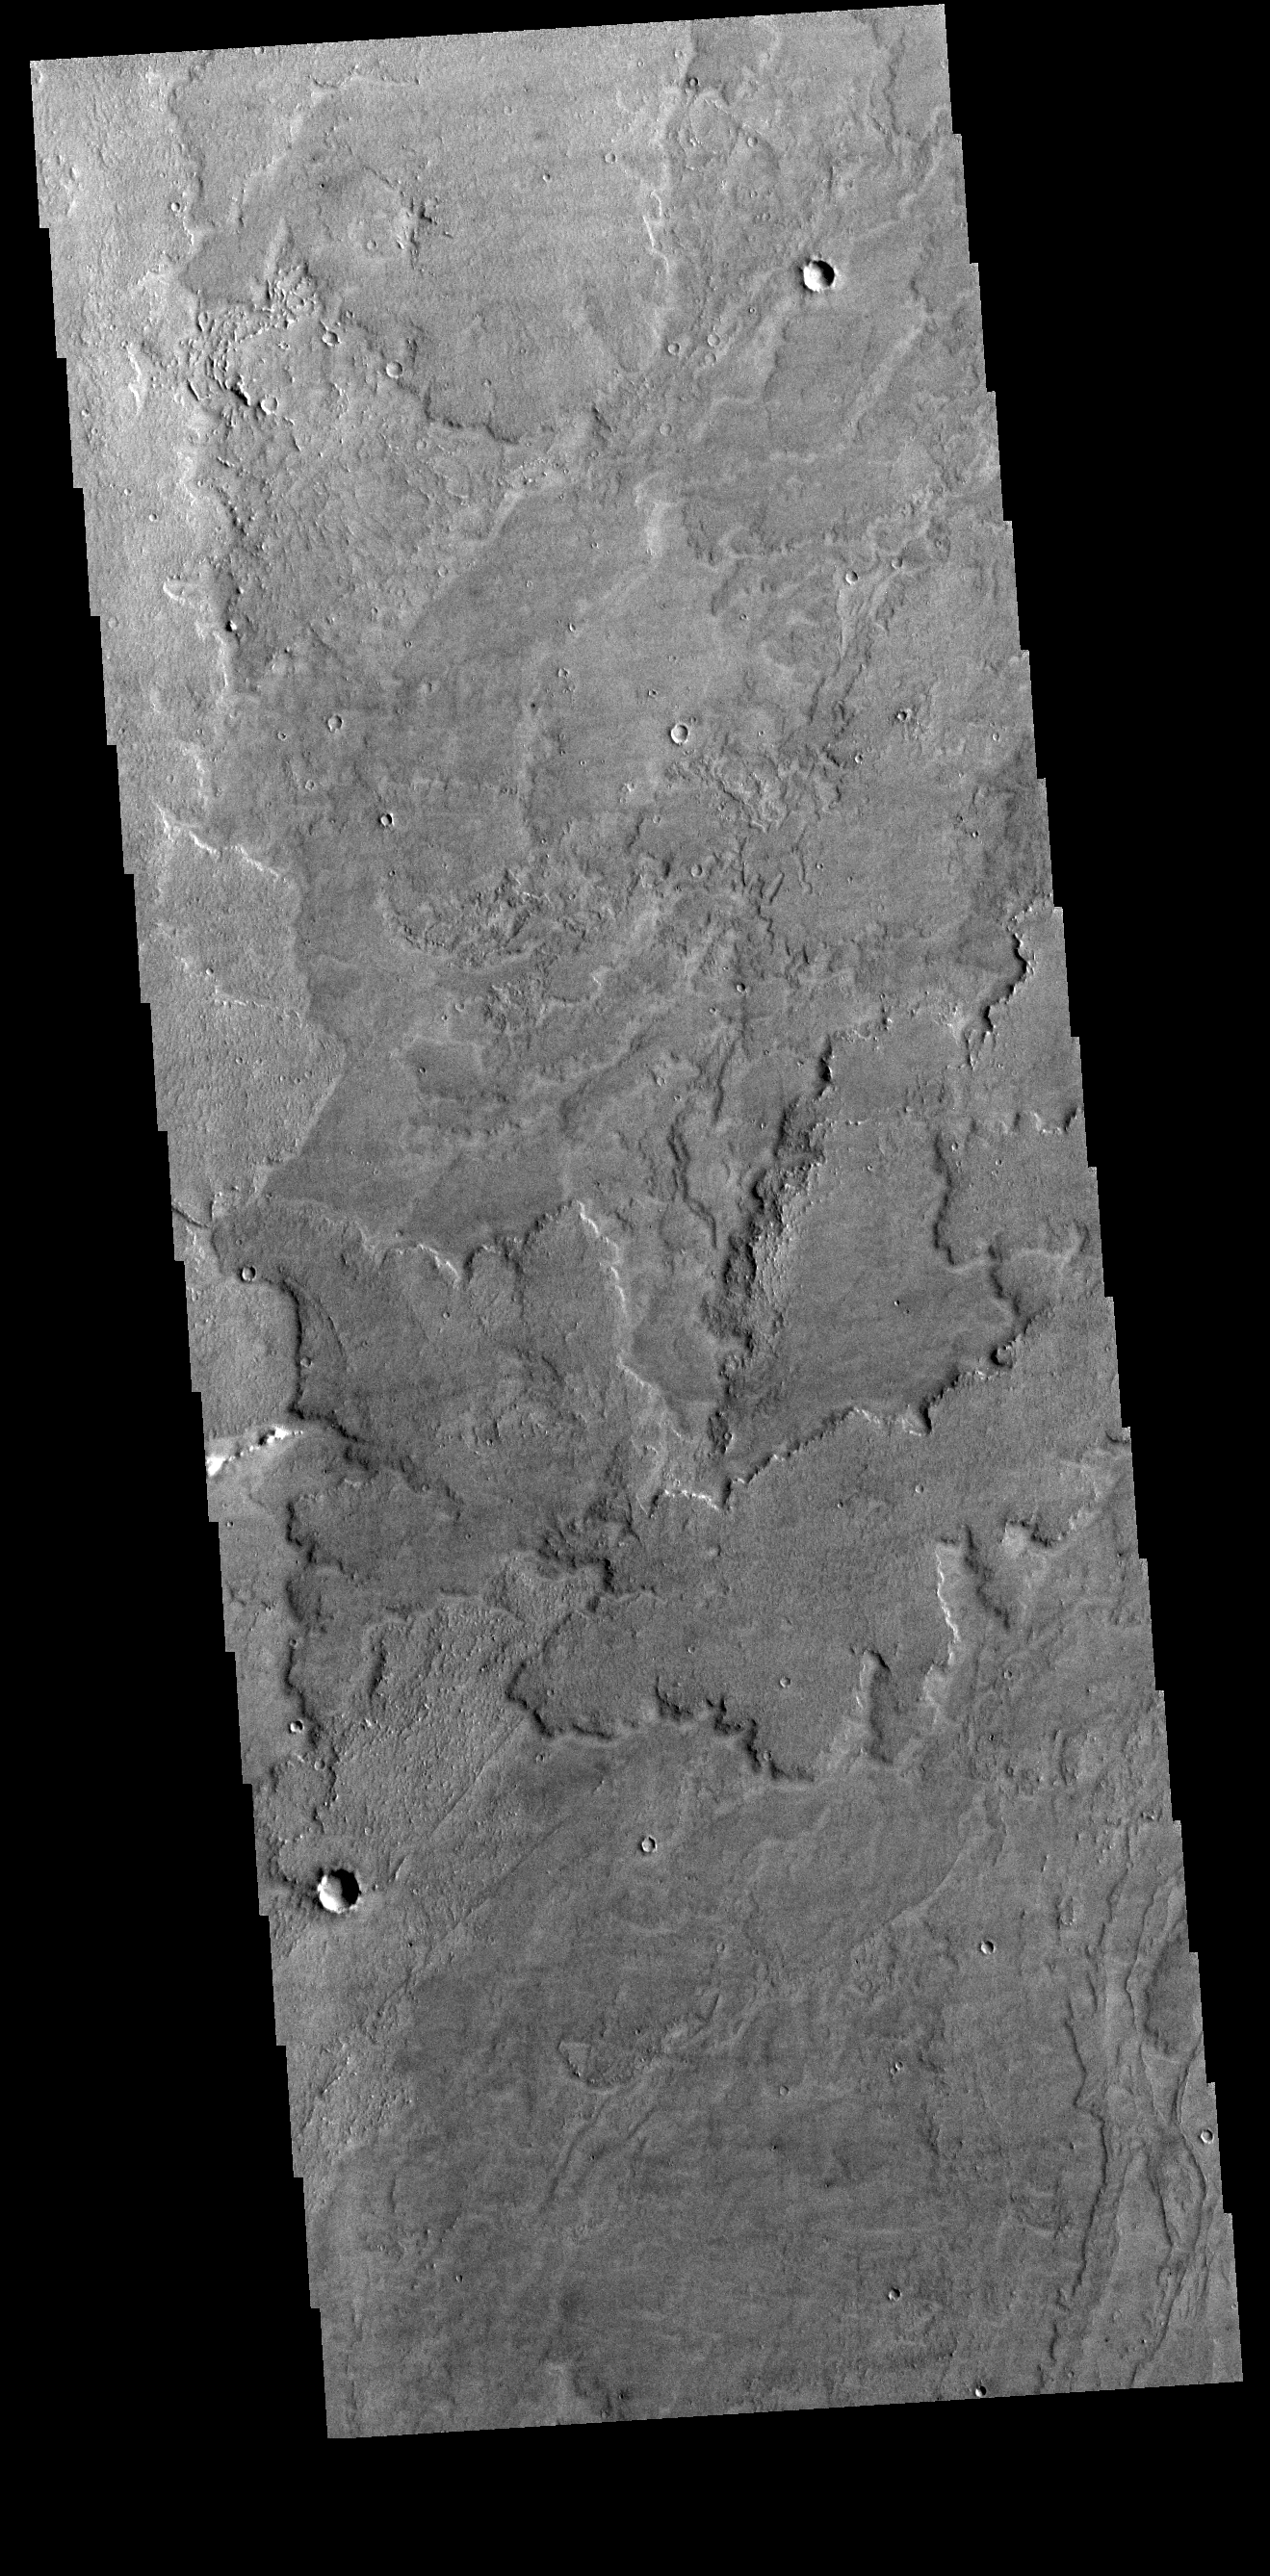

Daedalia Planum

Today’s VIS image shows a small portion of Daedalia Planum. Daedalia Planum is an immense lava flow field that originates at Arsia Mons. Arsia Mons is the southernmost of the three large aligned volcanoes in the Tharsis region. Arsia Mons’ last eruption was 10s of million years ago.

Credit: NASA/JPL-Caltech/ASU